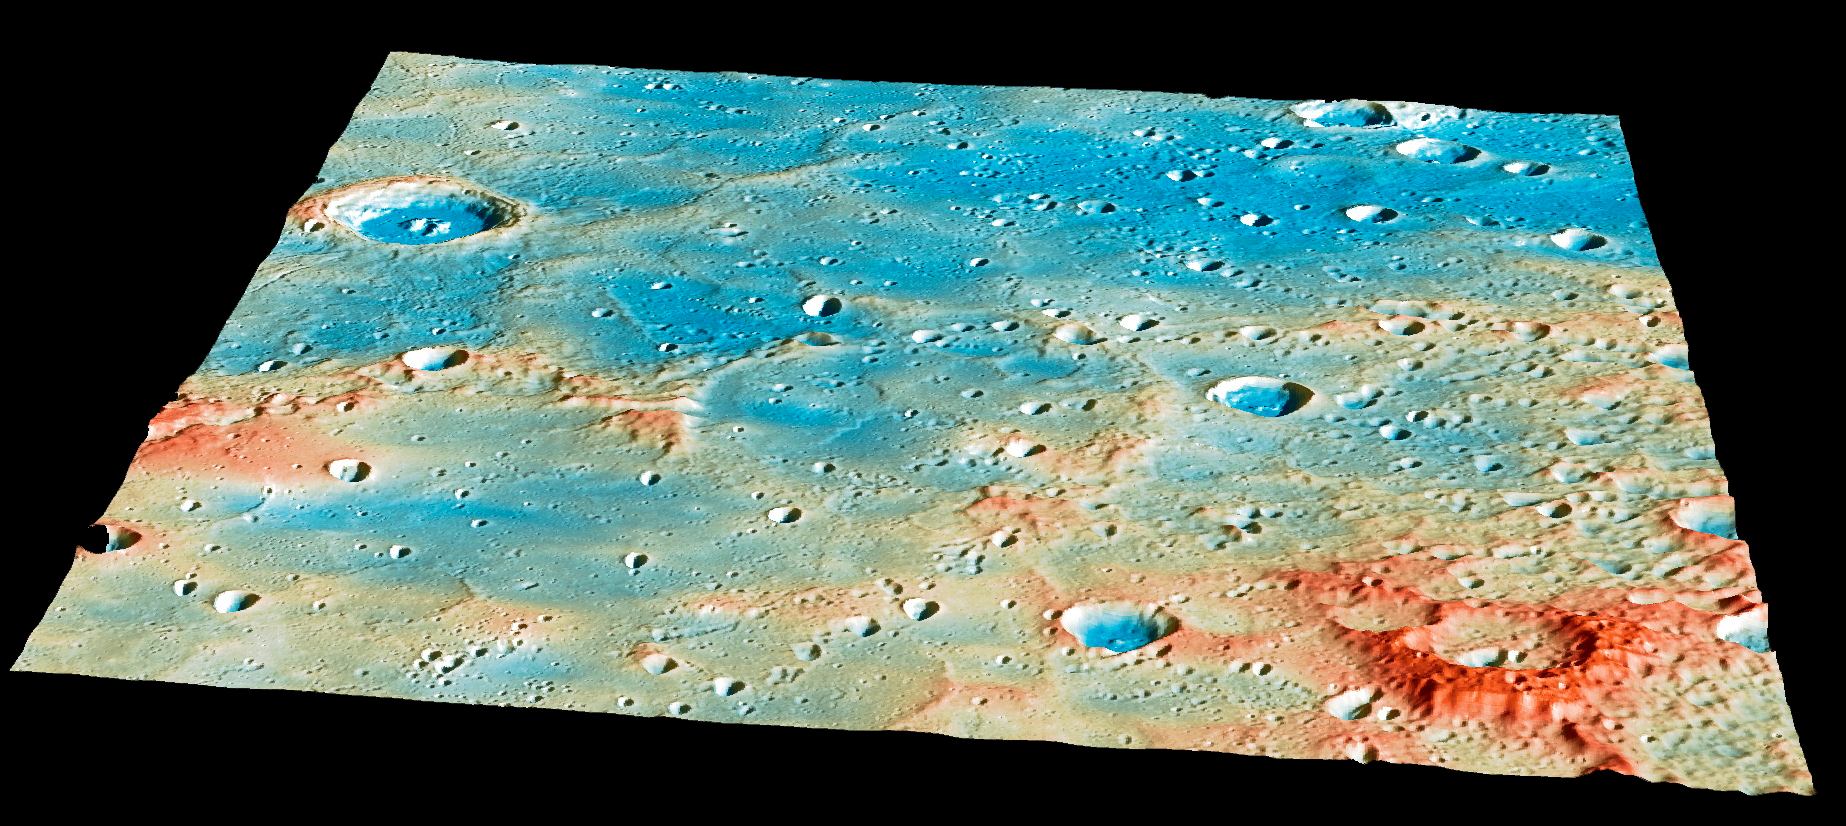

Overview of the Impact Region

On April 30th, this region of Mercury’s surface will have a new crater! Traveling at 3.91 kilometers per second (over 8,700 miles per hour), the MESSENGER spacecraft will collide with Mercury’s surface, creating a crater estimated to be 16 meters (52 feet) in diameter.

The large, 400-kilometer-diameter (250-mile-diameter), impact basin Shakespeare occupies the bottom left quarter of this image. Shakespeare is filled with smooth plains material, likely due to extensive lava flooding the basin in the past. As of 24 hours before the impact, the current best estimates predict that the spacecraft will strike a ridge slightly to the northeast of Shakespeare. View this image to see more details of the predicted impact site and time.

Instrument: Mercury Dual Imaging System (MDIS) and Mercury Laser Altimeter (MLA)
Latitude Range: 49°-59° N
Longitude Range: 204°-217° E
Topography: Exaggerated by a factor of 5.5.
Colors: Coded by topography. The tallest regions are colored red and are roughly 3 kilometers (1.9 miles) higher than low-lying areas such as the floors of impact craters, colored blue.
Scale: The large crater on the left side of the image is Janacek, with a diameter of 48 kilometers (30 miles)

The MESSENGER spacecraft is the first ever to orbit the planet Mercury, and the spacecraft’s seven scientific instruments and radio science investigation are unraveling the history and evolution of the Solar System’s innermost planet. In the mission’s more than four years of orbital operations, MESSENGER has acquired over 250,000 images and extensive other data sets. MESSENGER’s highly successful orbital mission is about to come to an end, as the spacecraft runs out of propellant and the force of solar gravity causes it to impact the surface of Mercury on April 30, 2015.

For information regarding the use of images, see the MESSENGER image use policy.

Credit: NASA/Johns Hopkins University Applied Physics Laboratory/Carnegie Institution of Washington